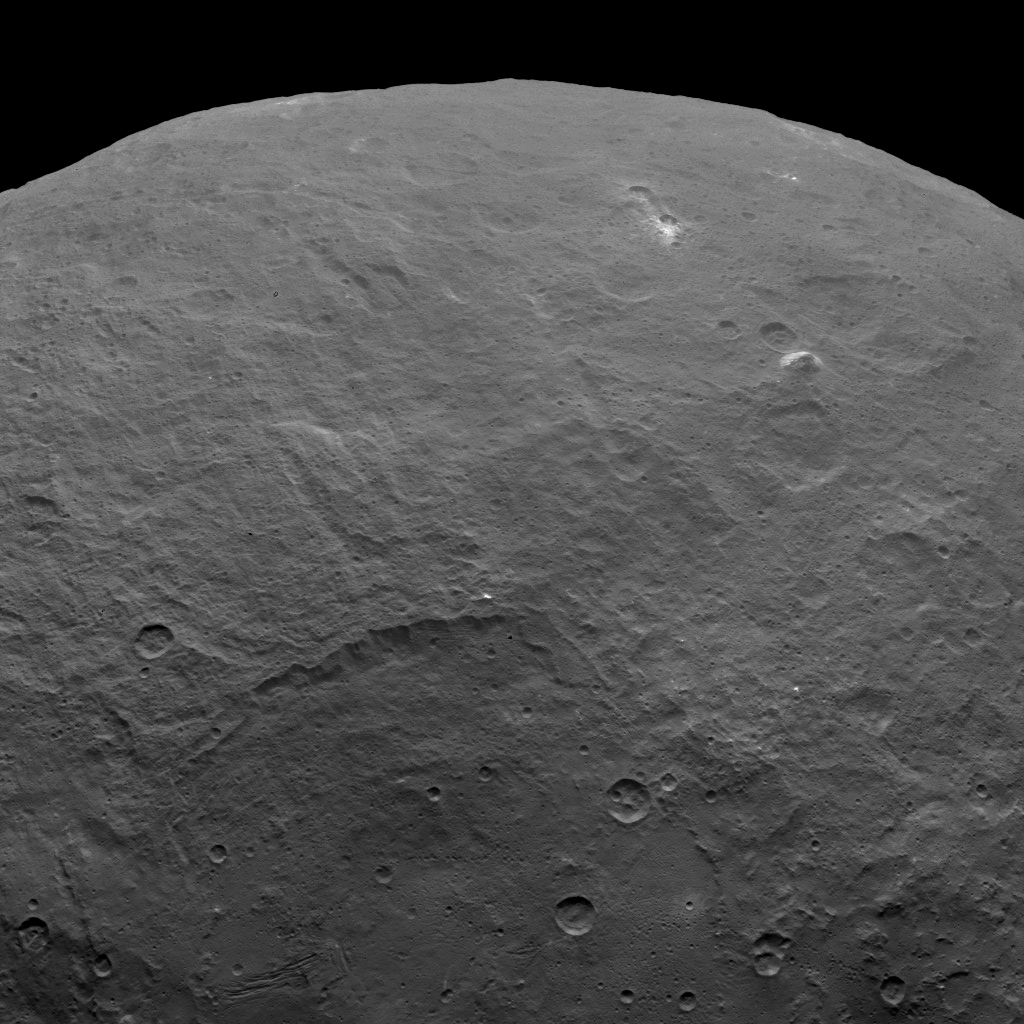

Dawn Survey Orbit Image 6

Among the fascinating features on dwarf planet Ceres is an intriguing pyramid-shaped mountain protruding from a relatively smooth area. Scientists estimate that this structure rises about 3 miles (5 kilometers) above the surface. NASA’s Dawn spacecraft took this image from an altitude of 2,700 miles (4,400 kilometers). The image, with a resolution of 1,400 feet (410 meters) per pixel, was taken on June 6, 2015.

Dawn’s mission is managed by JPL for NASA’s Science Mission Directorate in Washington. Dawn is a project of the directorate’s Discovery Program, managed by NASA’s Marshall Space Flight Center in Huntsville, Alabama. UCLA is responsible for overall Dawn mission science. Orbital ATK, Inc., in Dulles, Virginia, designed and built the spacecraft. The German Aerospace Center, the Max Planck Institute for Solar System Research, the Italian Space Agency and the Italian National Astrophysical Institute are international partners on the mission team.

Credit: NASA/JPL-Caltech/UCLA/MPS/DLR/IDA